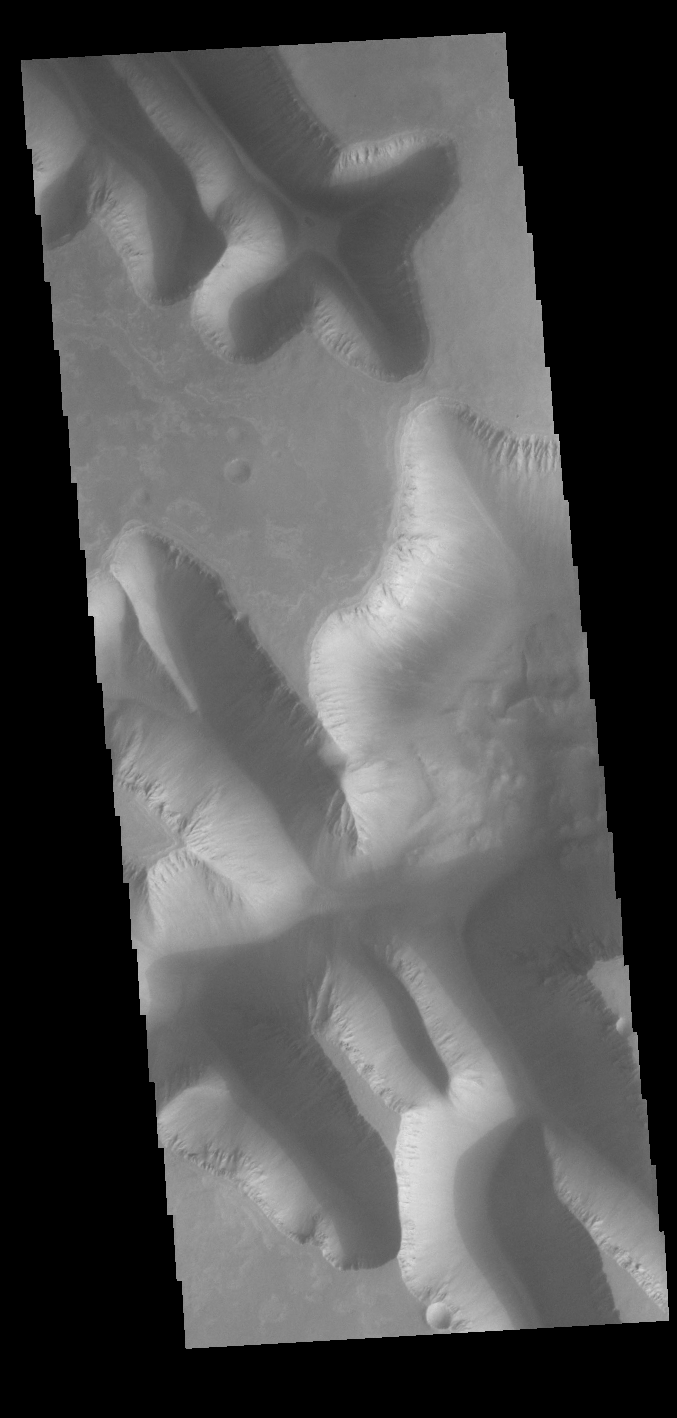

Louros Valles

Today’s VIS image shows part of Louros Valles on the southern part of Ius Chasma. Louros Valles is a region of mega gullies the empty into Ius Chasma. Ius Chasma is unique from the other chasmata of Valles Marineris in possessing mega gullies on both sides of the chasma. The largest mega gullies are located in Sinai Planum, dissecting those plains and emptying into the canyon.

Mega gullies are thought to be sapping channels caused by groundwater flow and erosion. The Earth analog is springs – water that flows underground and then breaches the surface creating channels. The morphology of the Mars gullies mirrors terrestrial springs. The channel is fairly uniform in width and the “head” of the channel is rounded like an amphiteater. The channel lengthens by erosion at the “head” backwards as the surface where the spring emerges is undercut. For Mars it is theorized that subsurface water would stay liquid due to underground heating.

Ius Chasma is at the western end of Valles Marineris, south of Tithonium Chasma. Valles Marineris is over 4000 kilometers long, wider than the United States. Ius Chasma is almost 850 kilometers long (528 miles), 120 kilometers wide and over 8 kilometers deep. In comparison, the Grand Canyon in Arizona is about 175 kilometers long, 30 kilometers wide, and only 2 kilometers deep.

Credit: NASA/JPL-Caltech/ASU